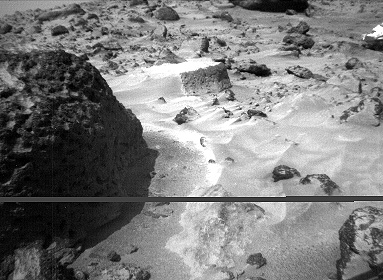

Pits and Flutes on “Stimpy” – Right Eye

The rock “Stimpy” is seen in this close-up image taken by the Sojourner rover’s right front camera on Sol 70 (September 13). Detailed texture on the rock, such as pits and flutes, are clearly visible.

This image and PIA01570 (left eye) make up a stereo pair.

Mars Pathfinder is the second in NASA’s Discovery program of low-cost spacecraft with highly focused science goals. The Jet Propulsion Laboratory, Pasadena, CA, developed and manages the Mars Pathfinder mission for NASA’s Office of Space Science, Washington, D.C. JPL is an operating division of the California Institute of Technology (Caltech).

Photojournal note: Sojourner spent 83 days of a planned seven-day mission exploring the Martian terrain, acquiring images, and taking chemical, atmospheric and other measurements. The final data transmission received from Pathfinder was at 10:23 UTC on September 27, 1997. Although mission managers tried to restore full communications during the following five months, the successful mission was terminated on March 10, 1998.

Credit: NASA/JPL